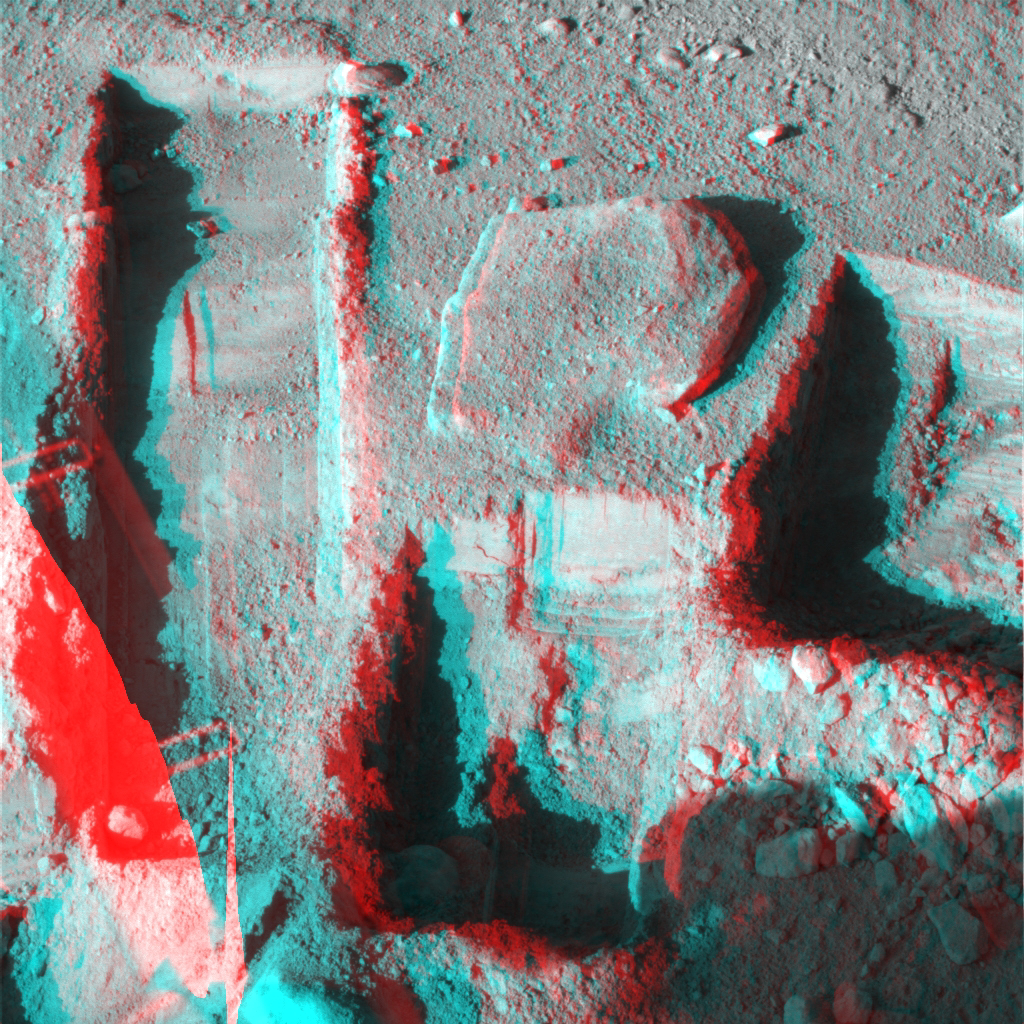

Phoenix Deepens Trenches on Mars (3-D)

The Surface Stereo Imager on NASA’s Phoenix Mars Lander took this anaglyph on Oct. 21, 2008, during the 145th Martian day, or sol. Phoenix landed on Mars’ northern plains on May 25, 2008.

The trench on the upper left, called “Upper Cupboard,” is about 60 centimeters (24 inches) long and 3 centimeters (1 inch) deep. The trench in the middle,called “Ice Man,” is about 30 centimeters (12 inches) long and 3 centimeters (1 inch) deep. The trench on the right, called “La Mancha,” is about 31 centimeters (12 inches) and 5 centimeters (2 inches) deep.

The Phoenix mission is led by the University of Arizona, Tucson, on behalf of NASA. Project management of the mission is by NASA’s Jet Propulsion Laboratory, Pasadena, Calif. Spacecraft development is by Lockheed Martin Space Systems, Denver.

Photojournal Note: As planned, the Phoenix lander, which landed May 25, 2008 23:53 UTC, ended communications in November 2008, about six months after landing, when its solar panels ceased operating in the dark Martian winter.

Credit: NASA/JPL-Caltech//University of Arizona/Texas A&M University